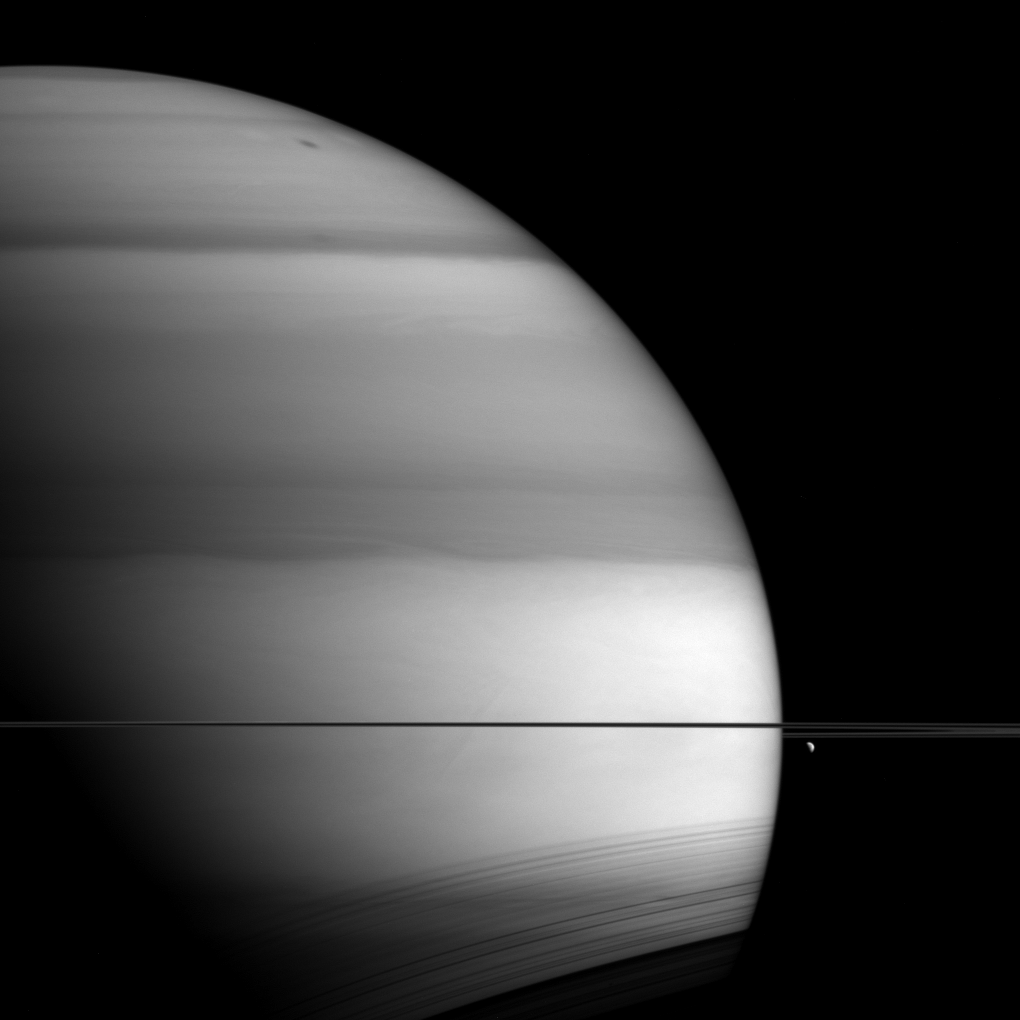

Methane Saturn

The soft, bright-and-dark bands displayed by Saturn in this view from NASA’s Cassini spacecraft are the signature of methane in the planet’s atmosphere.

This image was taken in wavelengths of light that are absorbed by methane on Saturn. Dark areas are regions where light travels deeper into the atmosphere (passing through more methane) before reflecting and scattering off of clouds and then heading back out of the atmosphere. In such images, the deeper the light goes, the more of it gets absorbed by methane, and the darker that part of Saturn appears.

The moon Dione (698 miles or 1,123 kilometers across) hangs below the rings at right. Shadows of the rings are also visible here, cast onto the planet’s southern hemisphere, in an inverse view compared to early in Cassini’s mission at Saturn (see PIA08168).

This view looks toward the unilluminated side of the rings from about 0.3 degrees below the ringplane. The image was taken with the Cassini spacecraft wide-angle camera on Sept. 6, 2015, using a spectral filter which preferentially admits wavelengths of near-infrared light centered at 728 nanometers.

The view was acquired at a distance of approximately 819,000 miles (1.32 million kilometers) from Saturn. Image scale is 49 miles (79 kilometers) per pixel. Dione has been brightened by a factor of two to enhance its visibility.

The Cassini mission is a cooperative project of NASA, ESA (the European Space Agency) and the Italian Space Agency. The Jet Propulsion Laboratory, a division of the California Institute of Technology in Pasadena, manages the mission for NASA’s Science Mission Directorate, Washington. The Cassini orbiter and its two onboard cameras were designed, developed and assembled at JPL. The imaging operations center is based at the Space Science Institute in Boulder, Colorado.

Credit: NASA/JPL-Caltech/Space Science Institute